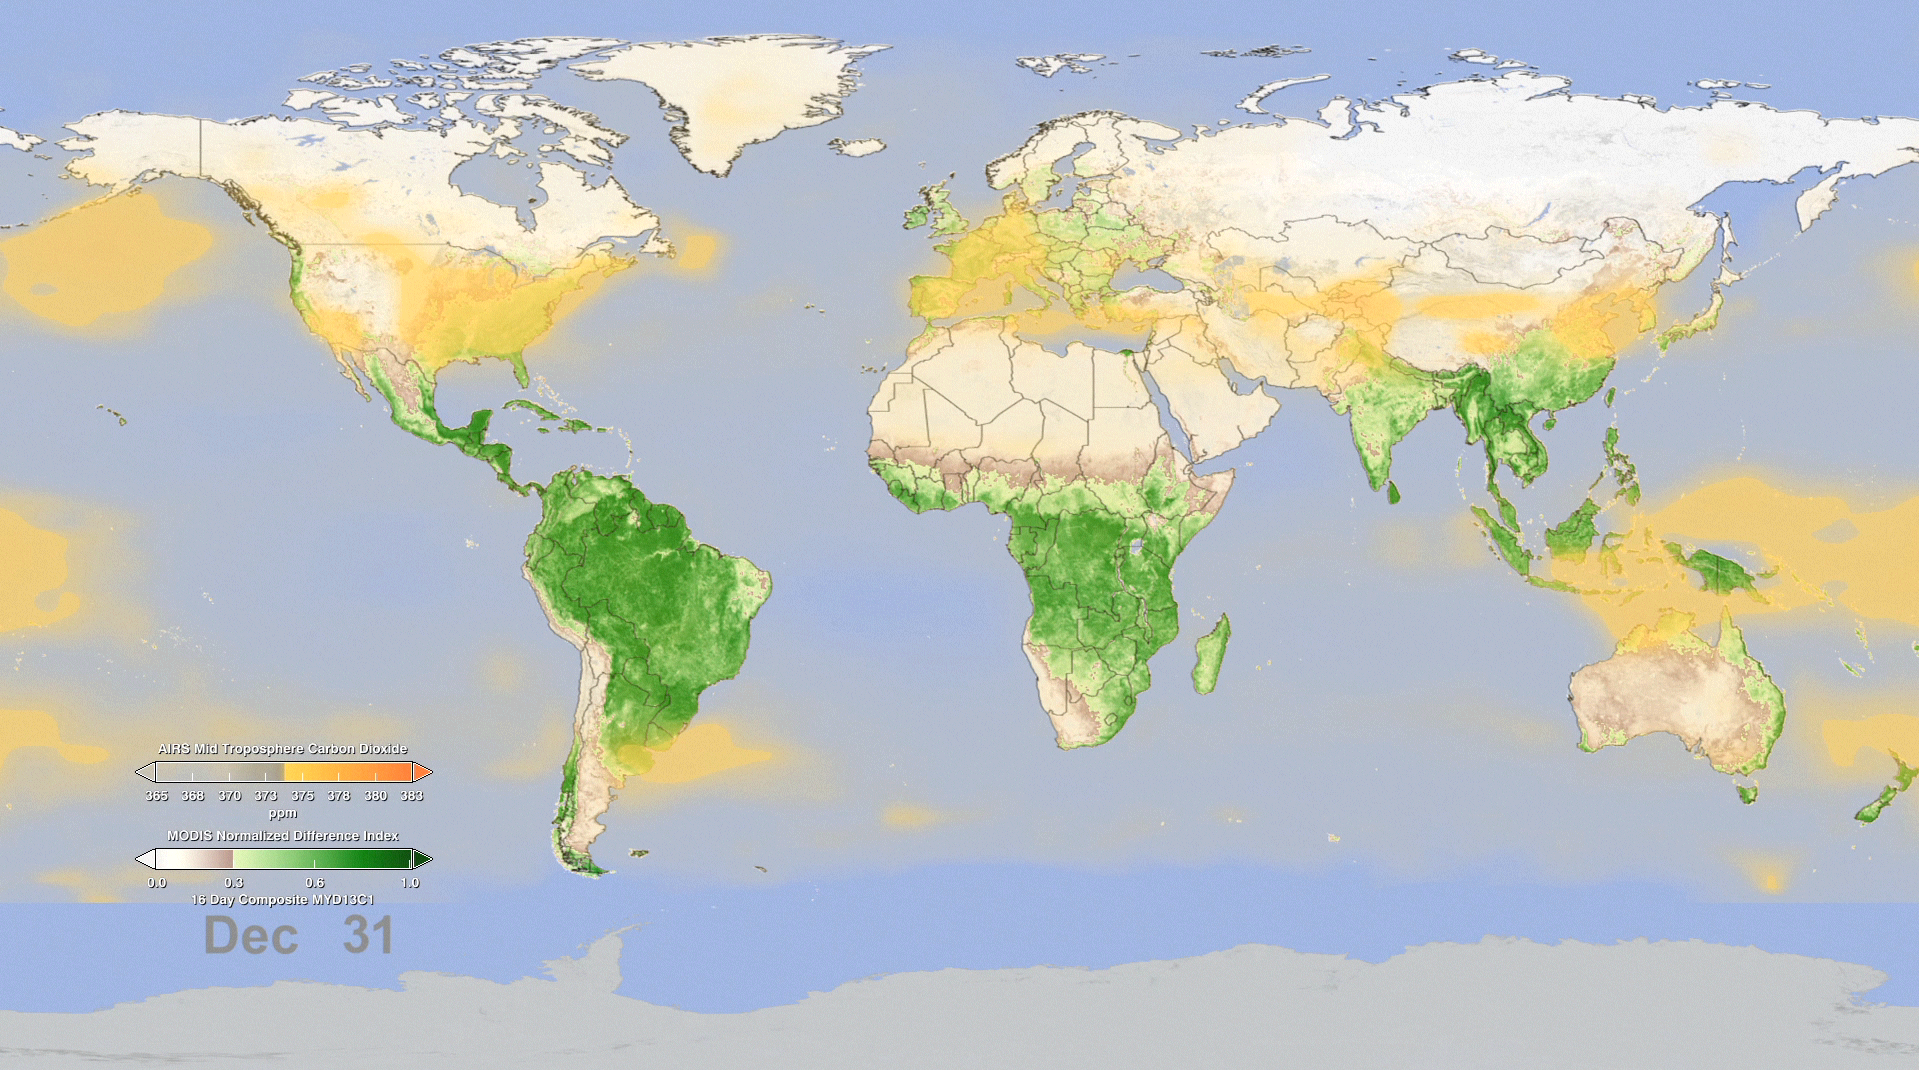

Effect of Seasonal Vegetation Cycle on Global Atmospheric Carbon Dioxide

Watching Earth Breathe
In this animation, NASA instruments show the seasonal cycle of vegetation and the concentration of carbon dioxide in the atmosphere. The animation begins on January 1, when the northern hemisphere is in winter and the southern hemisphere is in summer. At this time of year, the bulk of living vegetation, shown in green, hovers around the equator and below it, in the southern hemisphere.

As the animation plays forward through mid-April, the concentration of carbon dioxide, shown in orange-yellow, in the middle part of Earth’s lowest atmospheric layer, the troposphere, increases and spreads throughout the northern hemisphere, reaching a maximum around May. This blooming effect of carbon dioxide follows the seasonal changes that occur in northern latitude ecosystems, in which deciduous trees lose their leaves, resulting in a net release of carbon dioxide through a process called respiration. Carbon dioxide is also released in early spring as soils begin to warm. Almost 10 percent of atmospheric carbon dioxide passes through soils each year.

After April, the northern hemisphere moves into late spring and summer and plants begin to grow, reaching a peak in the late summer. The process of plant photosynthesis removes carbon dioxide from the air. The animation shows how carbon dioxide is scrubbed out of the atmosphere by the large volume of new and growing vegetation. Following the peak in vegetation, the drawdown of atmospheric carbon dioxide due to photosynthesis becomes apparent, particularly over the boreal forests.

Note that there is roughly a three-month lag between the state of vegetation at Earth’s surface and its effect on carbon dioxide in the middle troposphere.

Data like these give scientists a new opportunity to better understand the relationships between carbon dioxide in Earth’s middle troposphere and the seasonal cycle of vegetation near the surface.

Creating the Animation
This animation was created with data taken from two NASA spaceborne instruments. The concentration of carbon dioxide data from the Atmospheric Infrared Sounder (AIRS), a weather and climate instrument that flies aboard NASA’s Aqua spacecraft, is overlain on measurements of vegetation index from the Moderate Resolution Imaging Spectroradiometer (MODIS) instrument, also on NASA’s Aqua spacecraft, to better understand how photosynthesis and respiration influences the atmospheric carbon dioxide cycle over the globe. The animation runs from January through December and repeats. The AIRS tropospheric carbon dioxide seasonal cycle values were made by averaging AIRS data collected between 2003 and 2010, from which the annual carbon dioxide growth trend of 2 parts per million per year has been removed. For example, the data used for January 1 is actually an average of eight years of AIRS carbon dioxide data taken each year on January 1. The vegetation values were made using data averaged over a four-year period, from 2003 to 2006.

Further Detail
AIRS uses infrared technology to determine the concentration of atmospheric water vapor and several important trace gases as well as information about temperature and clouds. AIRS orbits Earth from pole-to-pole at an altitude of 438 miles (705 kilometers), measuring Earth’s infrared spectrum in 3,278 channels spanning a wavelength range from 3.74 microns to 15.4 microns. Originally designed to improve weather forecasts, AIRS has improved operational five-day weather forecasts more than any other single instrument over the past decade. AIRS has also been found to be sensitive to atmospheric carbon dioxide in the middle troposphere, at an altitude of 5 to 10 kilometers or 3 to 6 miles. AIRS is managed by NASA’s Jet Propulsion Laboratory, Pasadena, Calif., under contract to NASA. JPL is a division of the California Institute of Technology in Pasadena. For further information, access the AIRS Homepage at http://airs.jpl.nasa.gov.

The MODIS instrument is managed by NASA’s Goddard Space Flight Center, Greenbelt, Md.

Credit: NASA/Goddard Space Flight Center Scientific Visualization Studio, NASA/JPL Atmospheric Infrared Sounder Project